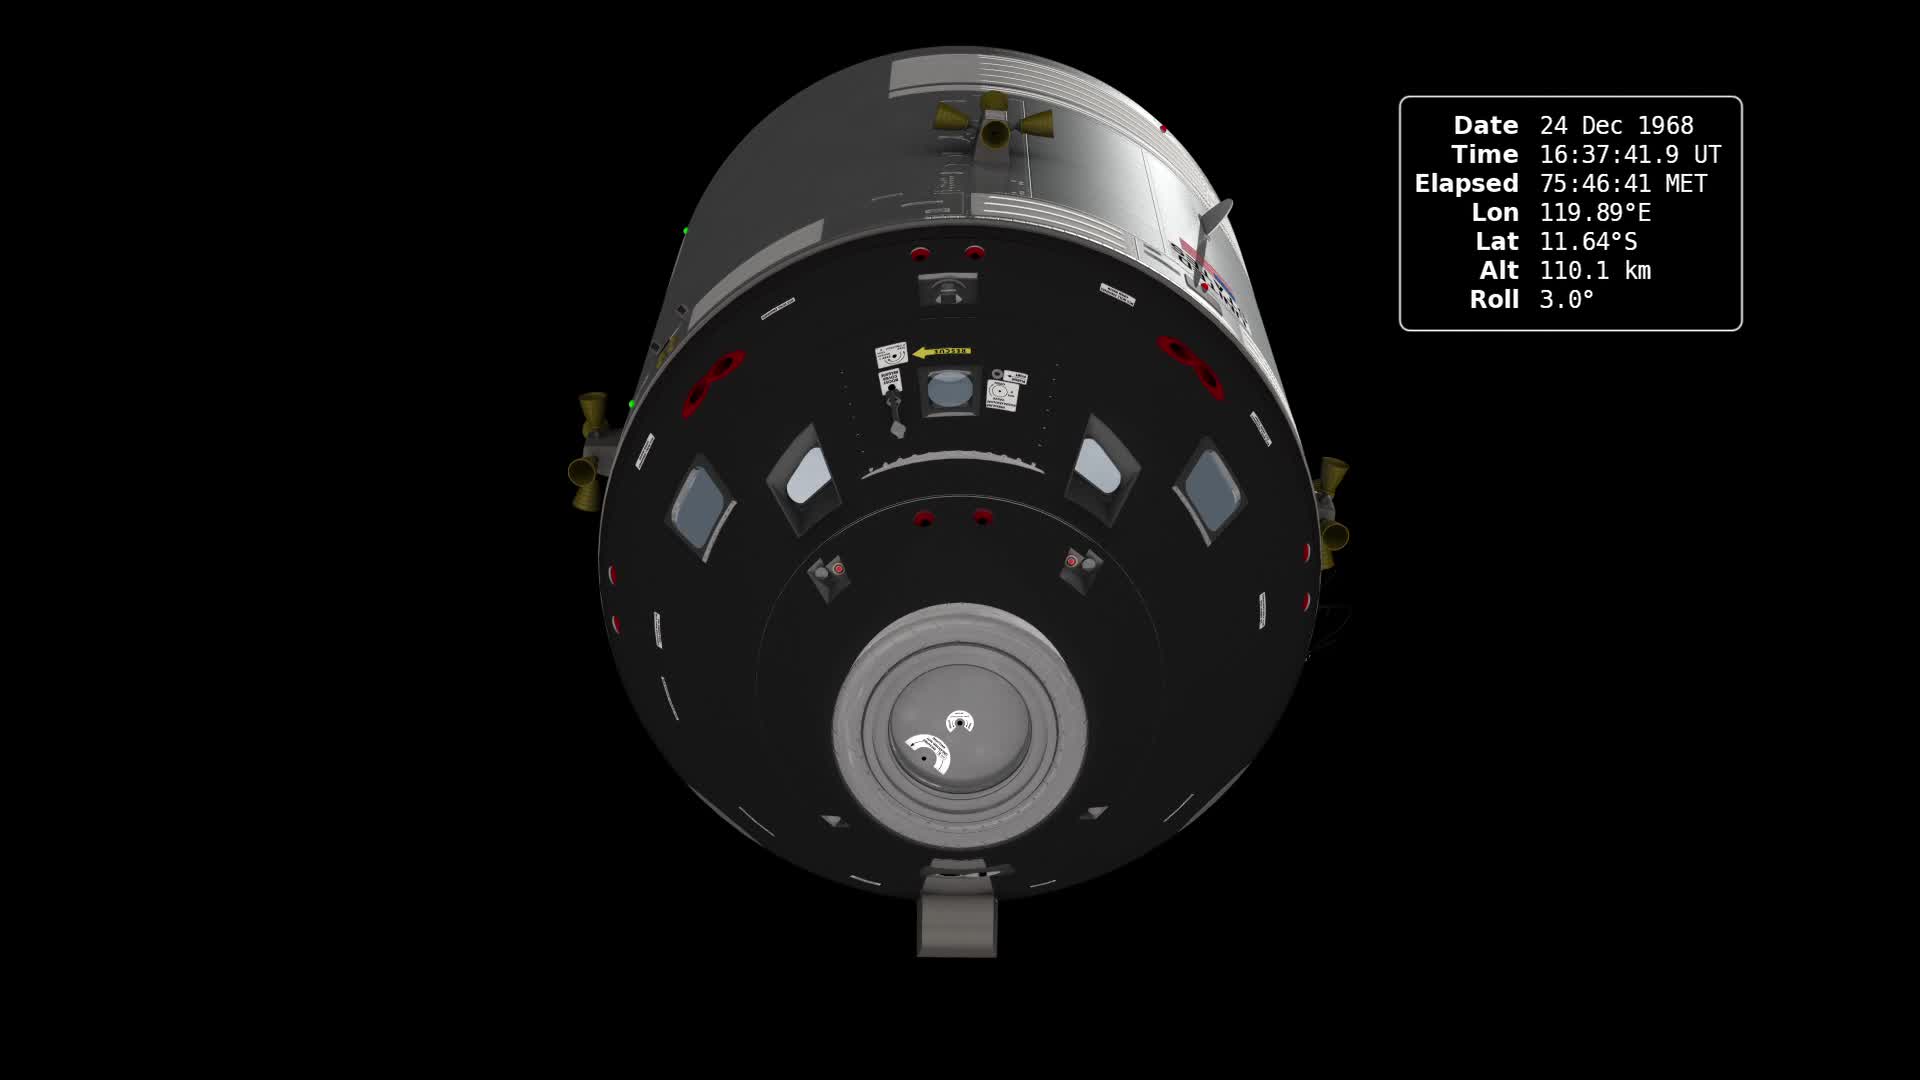

Earthrise: The 45th Anniversary

In December of 1968, the crew of Apollo 8 became the first people to leave our home planet and travel to another body in space. But as crew members Frank Borman, James Lovell, and William Anders all later recalled, the most important thing they discovered was Earth. Using photo mosaics and elevation data from Lunar Reconnaissance Orbiter (LRO), this video commemorates the 45th anniversary of Apollo 8's historic flight by recreating the moment when the crew first saw and photographed the Earth rising from behind the Moon. Narrator Andrew Chaikin, author of A Man on the Moon, sets the scene for a three-minute visualization of the view from both inside and outside the spacecraft accompanied by the onboard audio of the astronauts. The visualization draws on numerous historical sources, including the actual cloud pattern on Earth from the ESSA-7 satellite and dozens of photographs taken by Apollo 8, and it reveals new, historically significant information about the Earthrise photographs. It has not been widely known, for example, that the spacecraft was rolling when the photos were taken, and that it was this roll that brought the Earth into view. The visualization establishes the precise timing of the roll and, for the first time ever, identifies which window each photograph was taken from. The key to the new work is a set of vertical stereo photographs taken by a camera mounted in the Command Module's rendezvous window and pointing straight down onto the lunar surface. It automatically photographed the surface every 20 seconds. By registering each photograph to a model of the terrain based on LRO data, the orientation of the spacecraft can be precisely determined.

Credit: NASA's Scientific Visualization Studio